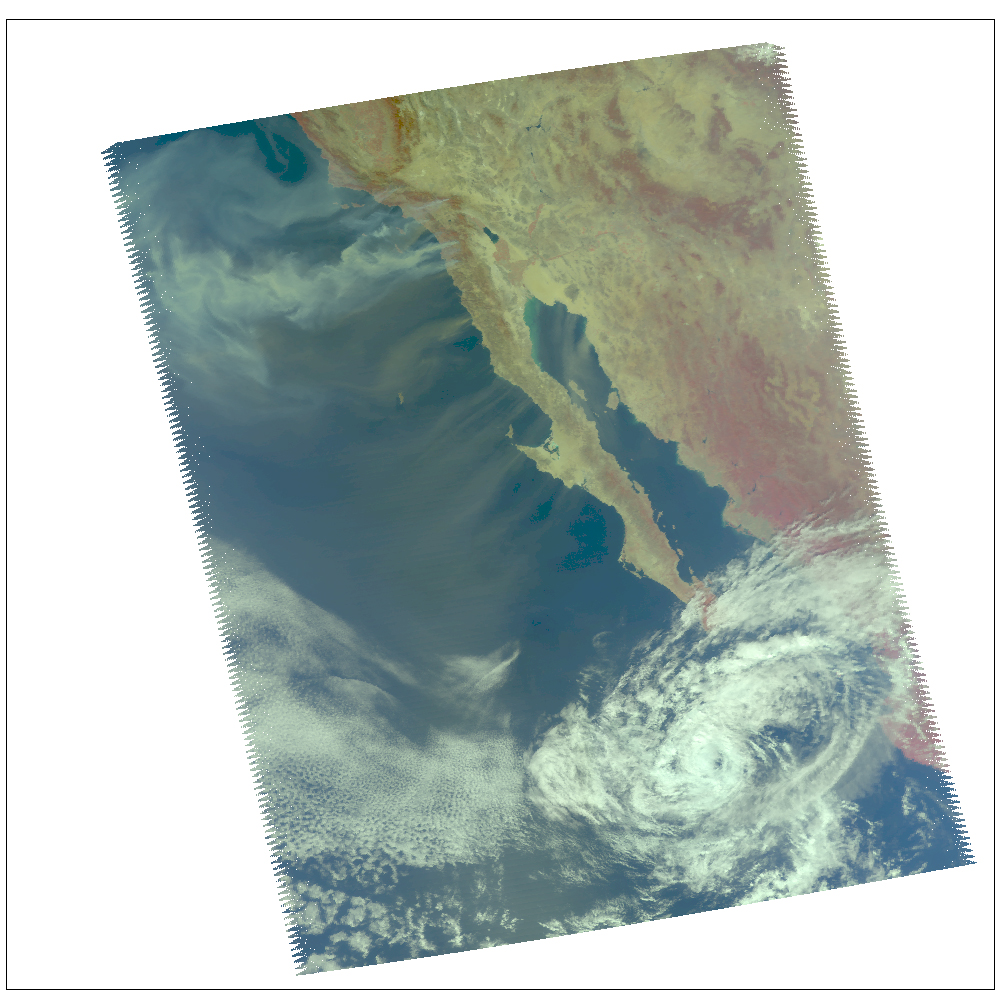

Swirls of Smoke and Dust Blow Out to Sea

Smoke from multiple wildfires burning in Southern California, together with dust in Southern California, Baja California and mainland Mexico, swirl out into the Pacific and Gulf of California, respectively, in this false-color visible image from the Atmospheric Infrared Sounder on NASA’s Aqua satellite, acquired at about 7 p.m. Eastern Time on October 22. Strong Santa Ana winds are fanning the wildfires, among the most destructive in recent memory.

About AIRS
The Atmospheric Infrared Sounder, AIRS, in conjunction with the Advanced Microwave Sounding Unit, AMSU, senses emitted infrared and microwave radiation from Earth to provide a three-dimensional look at Earth’s weather and climate. Working in tandem, the two instruments make simultaneous observations all the way down to Earth’s surface, even in the presence of heavy clouds. With more than 2,000 channels sensing different regions of the atmosphere, the system creates a global, three-dimensional map of atmospheric temperature and humidity, cloud amounts and heights, greenhouse gas concentrations, and many other atmospheric phenomena. Launched into Earth orbit in 2002, the AIRS and AMSU instruments fly onboard NASA’s Aqua spacecraft and are managed by NASA’s Jet Propulsion Laboratory in Pasadena, Calif., under contract to NASA. JPL is a division of the California Institute of Technology in Pasadena.

Credit: NASA/JPL